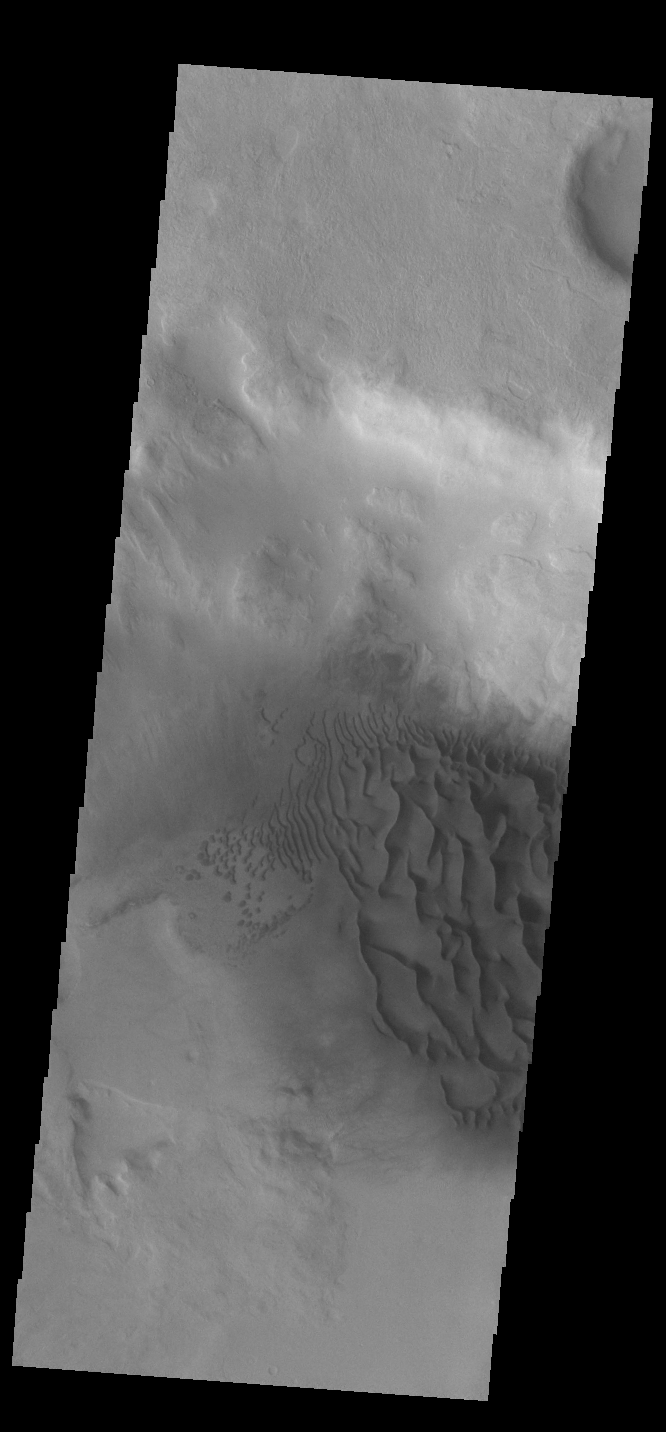

Crater Dunes

This VIS image displays sand dunes within an unnamed creater in Noachis Terra. These dunes are composed of basaltic sand that has collected in the bottom of the crater. The topographic depression of the crater forms a sand trap that prevents the sand from escaping. Dune fields are common in the bottoms of craters on Mars and appear as dark splotches that often lean up against the downwind walls of the craters. Dunes are useful for studying both the geology and meteorology of Mars. The sand forms by erosion of larger rocks, but it is unclear when and where this erosion took place on Mars or how such large volumes of sand could be formed. The dunes also indicate the local wind directions by their morphology.

Credit: NASA/JPL-Caltech/ASU